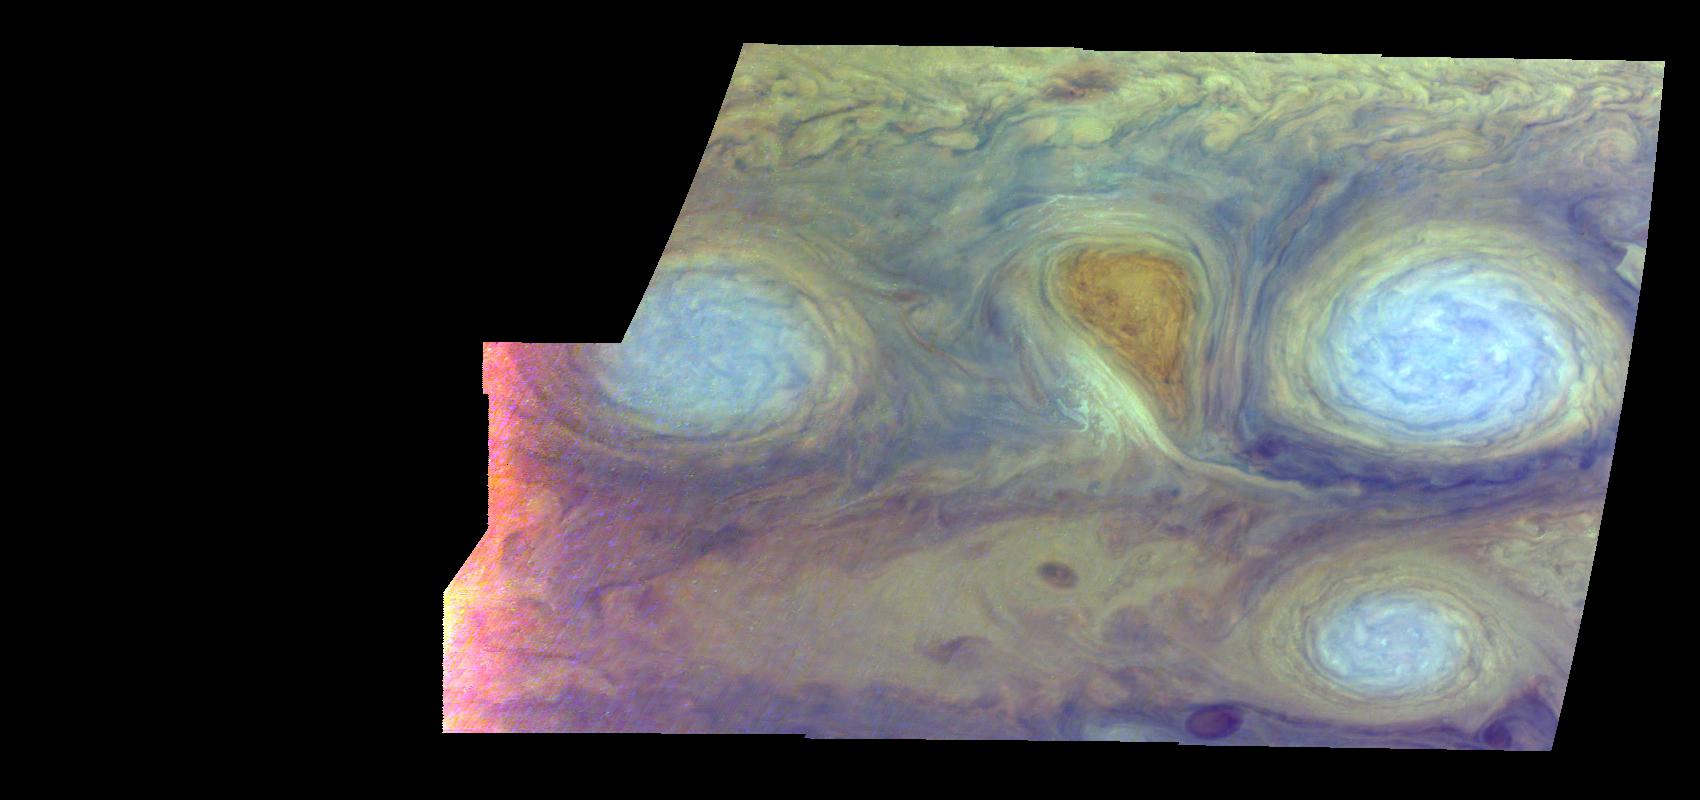

Jupiter’s Long-lived White Ovals in False Color (Time Set 2)

Oval cloud systems of this type are often associated with chaotic cyclonic systems such as the balloon shaped vortex seen here between the well formed ovals. This system is centered near 30 degrees south planetocentric latitude and 100 degrees west longitude and rotates in a clockwise sense about its center. The oval shaped vortices in the upper half of the mosaic are two of the three long-lived White Ovals that formed to the south of the Red Spot in the 1930’s and, like the Red Spot, rotate in a counterclockwise sense. The east to west dimension of the leftmost White Oval is 9000 kilometers (km). (The diameter of the Earth is 12,756 km.) The White Ovals drift in longitude relative to one another, and are presently restricting the cyclonic structure.

To the south, the smaller oval and its accompanying cyclonic system are moving eastward at about 0.4 degrees per day relative to the larger ovals. The interaction between these two cyclonic storm systems is producing high, thick cumulus-like clouds in the southern part of the more northerly trapped system.

This mosaic uses the Galileo imaging camera’s three near-infrared wavelengths (756 nanometers, 727 nanometers, and 889 nanometers displayed in red, green, and blue) to show variations in cloud height and thickness. Light blue clouds are high and thin, reddish clouds are deep, and white clouds are high and thick. The clouds and haze over the White Ovals are high, extending into Jupiter’s stratosphere. There is a lack of high haze over the cyclonic feature. Dark purple most likely represents a high haze overlying a clear deep atmosphere. Galileo is the first spacecraft to distinguish cloud layers on Jupiter.

North is at the top of this mosaic. The smallest resolved features are tens of kilometers in size. These images were taken on February 19, 1997, at a range of 1.1 million kilometers by the Solid State Imaging (CCD) system aboard NASA’s Galileo spacecraft.

The Jet Propulsion Laboratory, Pasadena, CA manages the mission for NASA’s Office of Space Science, Washington, DC.

Credit: NASA/JPL-Caltech